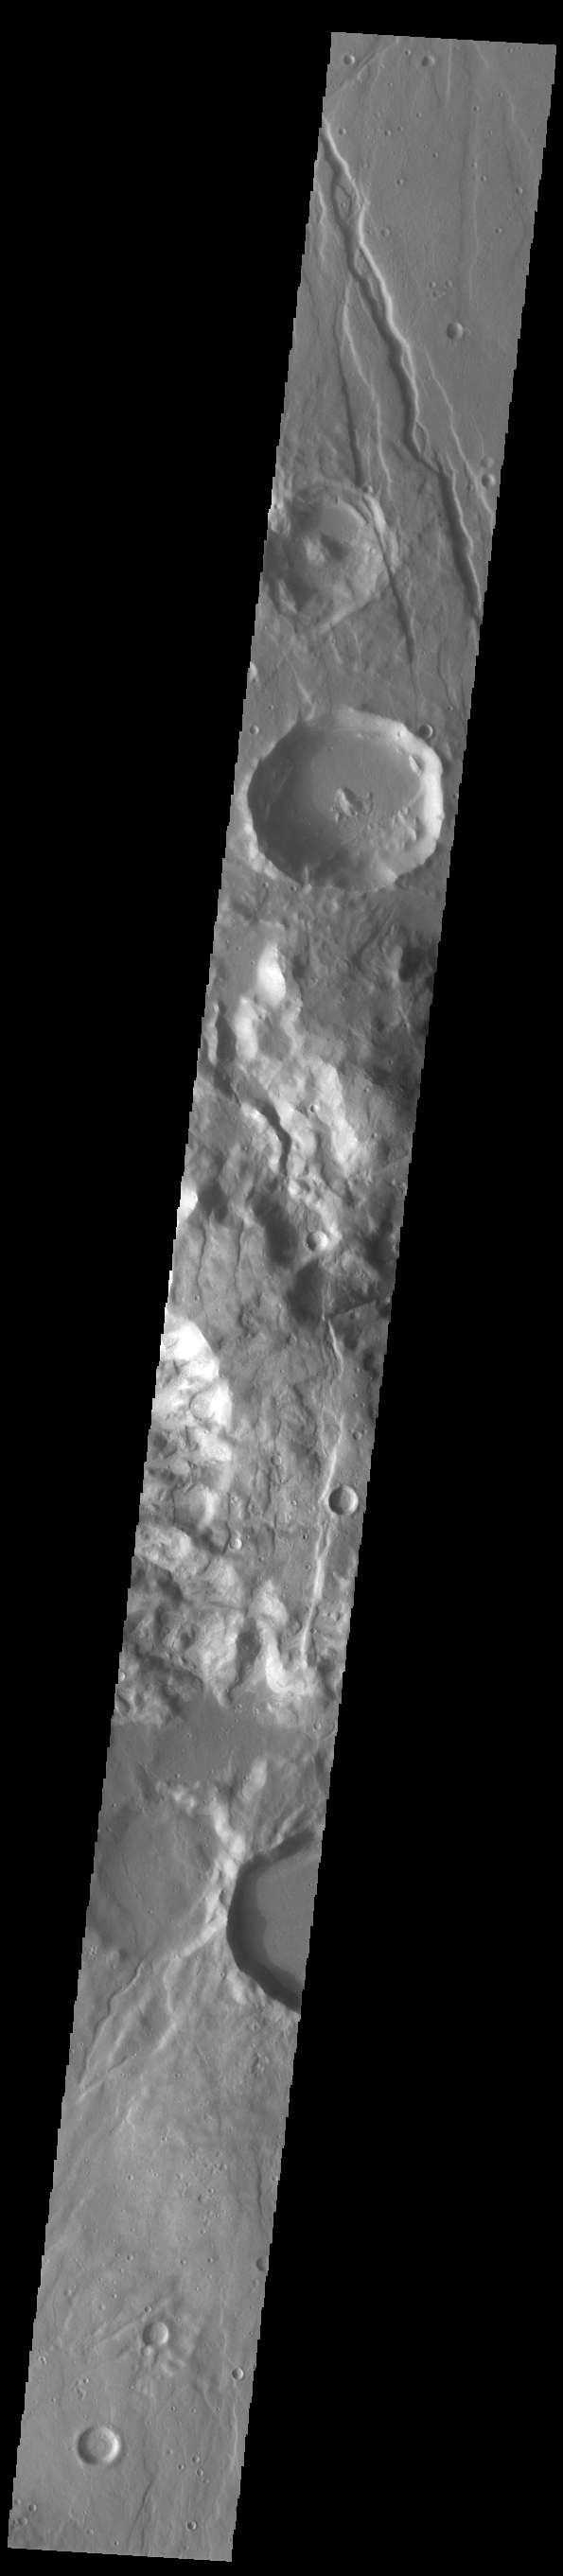

Claritas Fossae

Located between the lava plains of Daedalia Planum and Solis Planum, Claritas Fossae is a graben filled highland. Graben are formed by tectonic activity, where extensional forces stretch the surface allowing blocks of material to slide down between paired faults. These linear grabens are termed fossae. This region of Mars had very active tectonism and volcanism, resulting in the huge volcanos like Arsia Mons and deep chasmata of Valles Marineris. Claritas Fossae was formed prior to the large lava flows of the Tharsis region.

Credit: NASA/JPL-Caltech/ASU